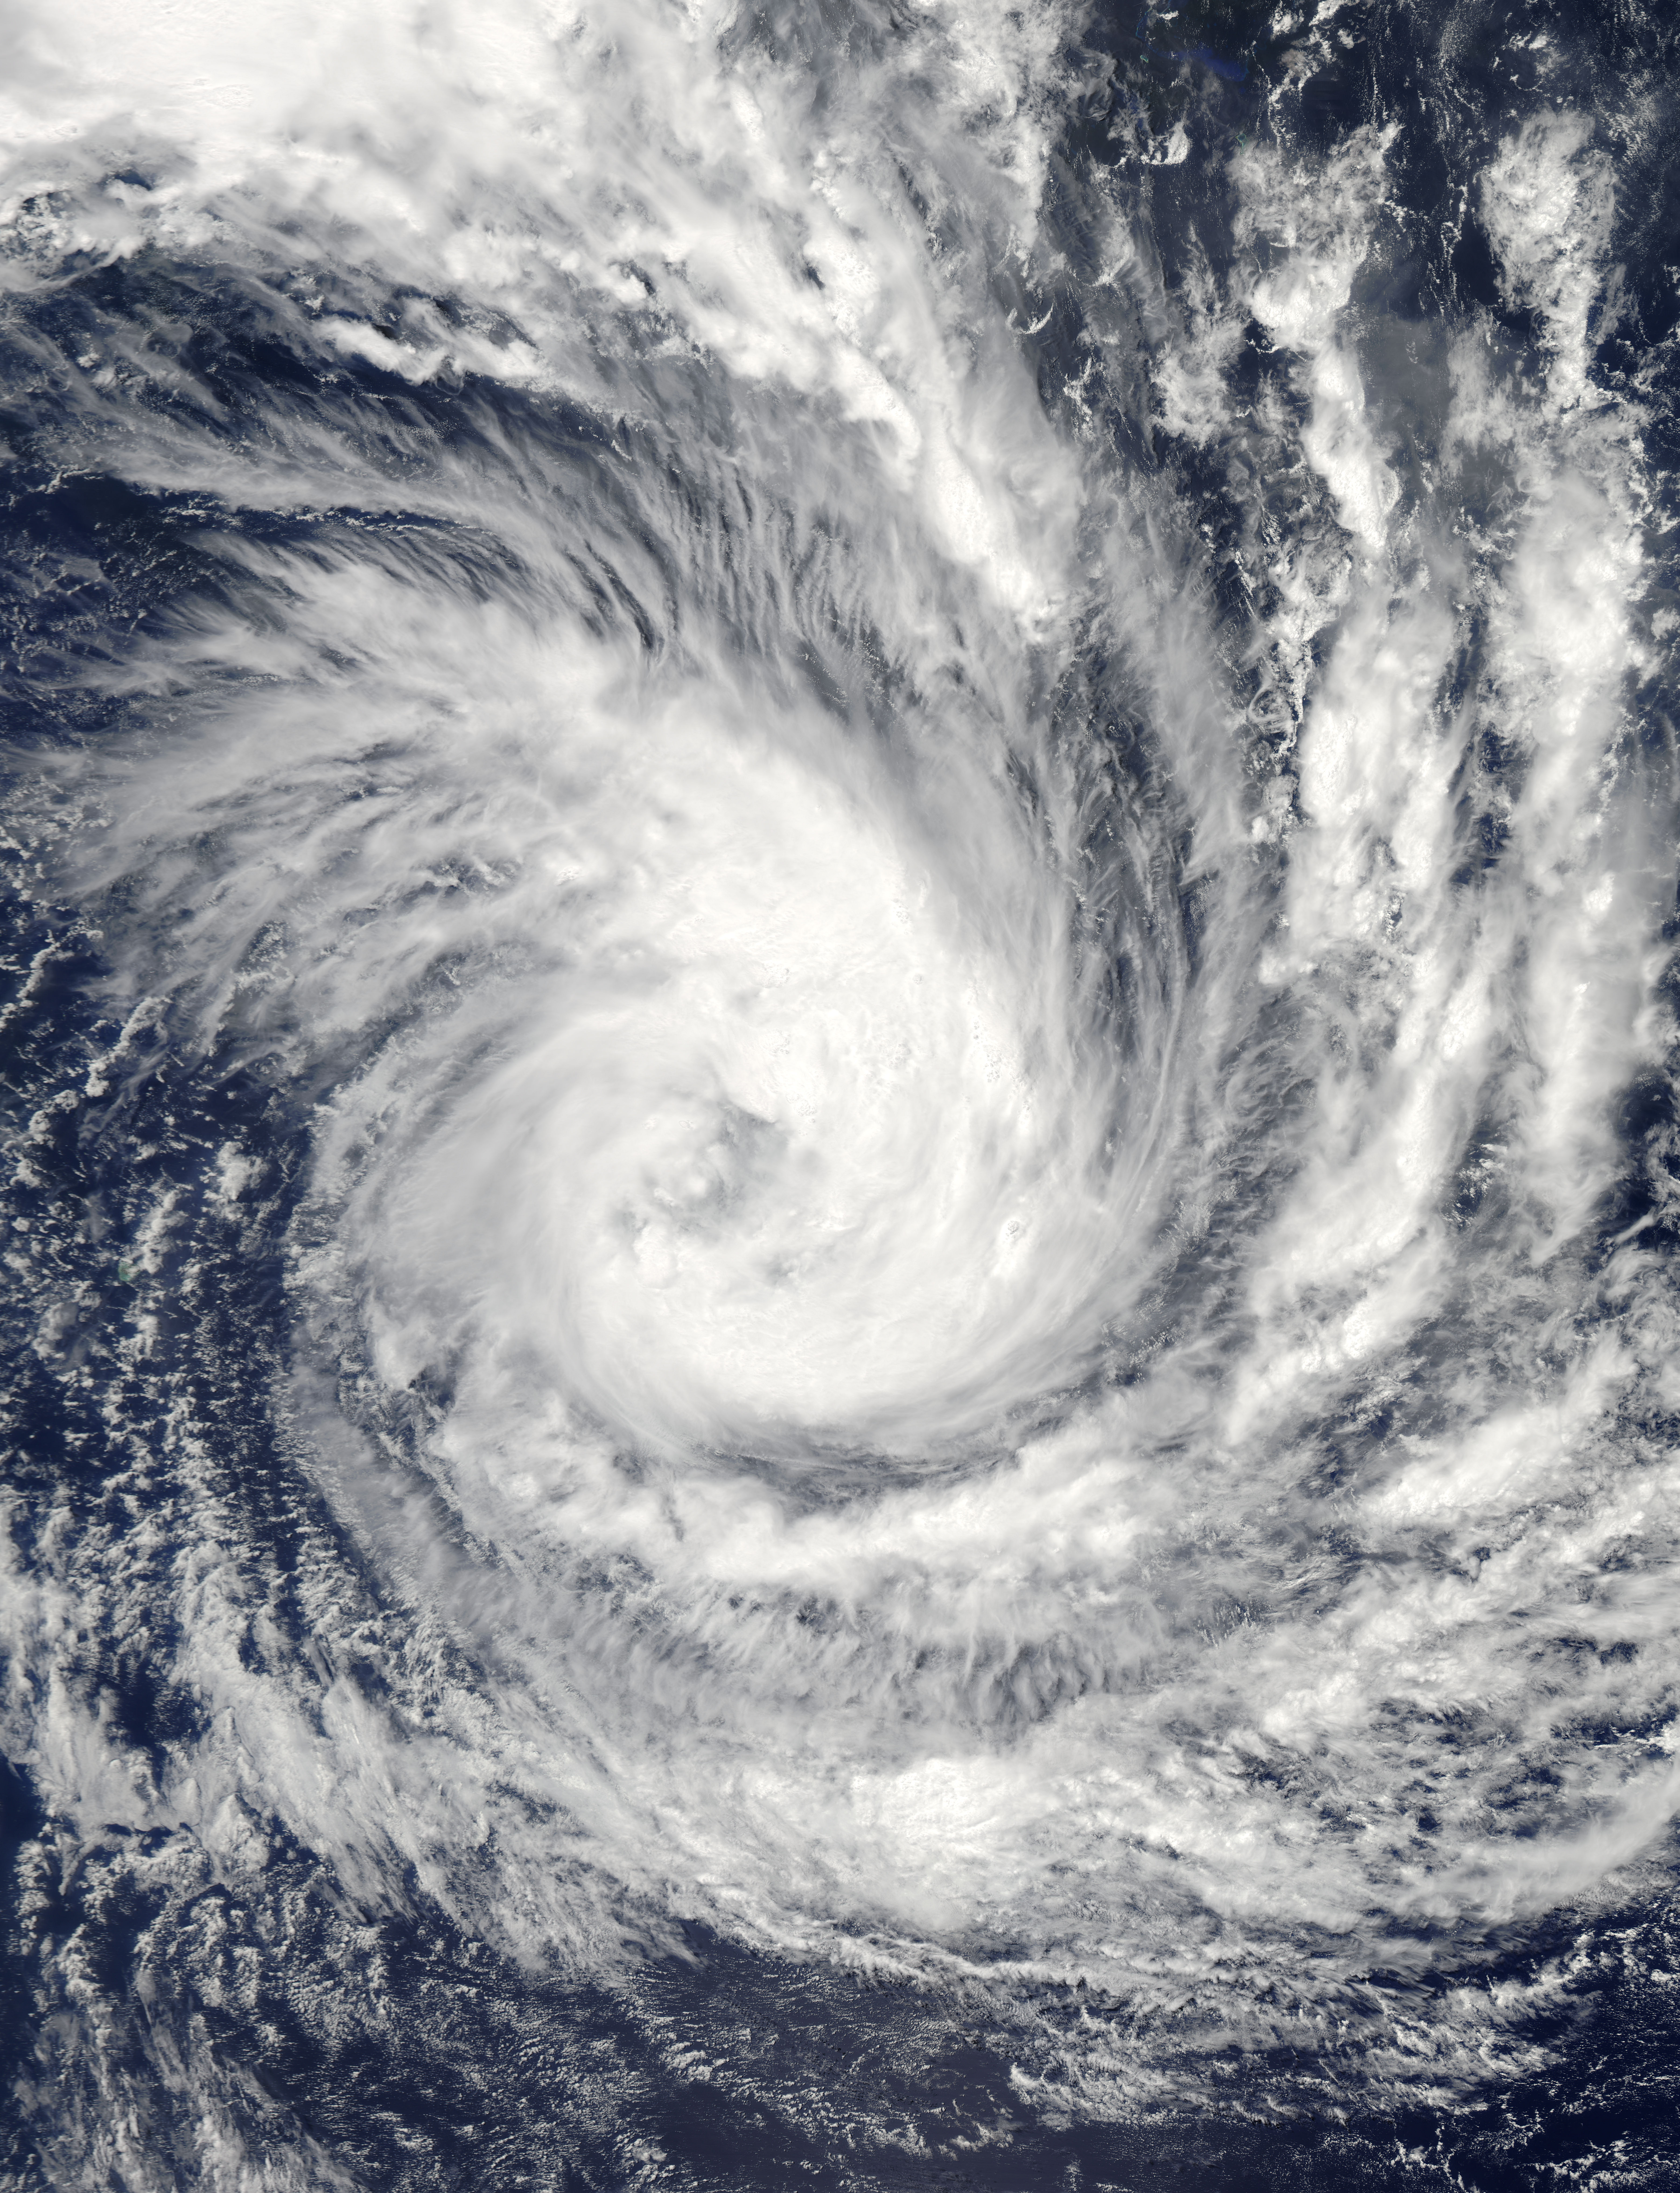

Tropical Cyclone Glenda in the Indian Ocean

Tropical Cyclone Glenda took a five day tour of the Southern Indian Ocean in late February, 2015. The storm formed from a low pressure system, System 90S on February 24, when maximum sustained winds reached 40 mph (64 km/h). The Moderate Resolution Imaging Spectroradiometer (MODIS) aboard NASA’s Aqua satellite captured this true-color image of Tropical Storm Glenda on February 25 at 08:55 UTC (3:55 a.m. EST). At that time bands of thunderstorms wrapped into the low-level center of circulation. An eye was beginning to form. At 0900 UTC (4 a.m. EST) on February 25, Glenda's maximum sustained winds were near 63.2 mph (102 km/h). It was centered near 17.6 south latitude and 69.1 east longitude, about 760 miles (1,224 km) south-southwest of Diego Garcia. Glenda was moving to the west-southwest at 8 mph (13 km/h). At that time, the Joint Typhoon Warning Center expect Glenda to strengthen to near 109 mph (176 km/h) before beginning to weaken. However, strong wind shear began to affect the storm. By the afternoon of February 26 Tropical Cyclone Glenda’s winds had dropped to about 58 mph (93 km/h), and by February 28 the storm had transitioned to an extra-tropical storm.

Credit: NASA/GSFC/Jeff Schmaltz/MODIS Land Rapid Response Team